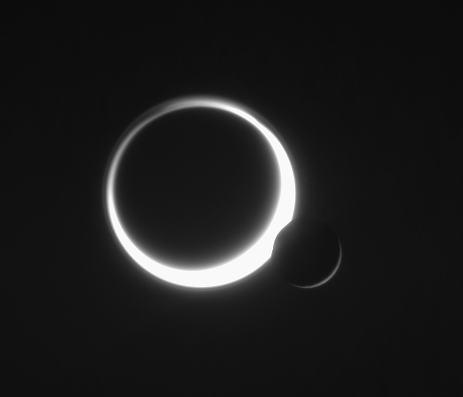

Titan’s Kiss

Saturn’s two largest moons meet in the sky in a rare embrace. Smog-enshrouded Titan (5,150 kilometers, or 3,200 miles across) glows to the left of airless Rhea (1,528 kilometers, or 949 miles across).

The image was taken in visible light with the Cassini spacecraft narrow-angle camera on June 11, 2006 at a distance of approximately 3.6 million kilometers (2.2 million miles) from Rhea and 5.3 million kilometers (3.3 million miles) from Titan. The Sun-Rhea-spacecraft, or phase, angle is 157 degrees on Rhea. Image scale is 22 kilometers (13 miles) per pixel on Rhea and 32 kilometers (20 miles) per pixel on Titan.

The Cassini-Huygens mission is a cooperative project of NASA, the European Space Agency and the Italian Space Agency. The Jet Propulsion Laboratory, a division of the California Institute of Technology in Pasadena, manages the mission for NASA’s Science Mission Directorate, Washington, D.C. The Cassini orbiter and its two onboard cameras were designed, developed and assembled at JPL. The imaging operations center is based at the Space Science Institute in Boulder, Colo.

Credit: NASA/JPL/Space Science Institute